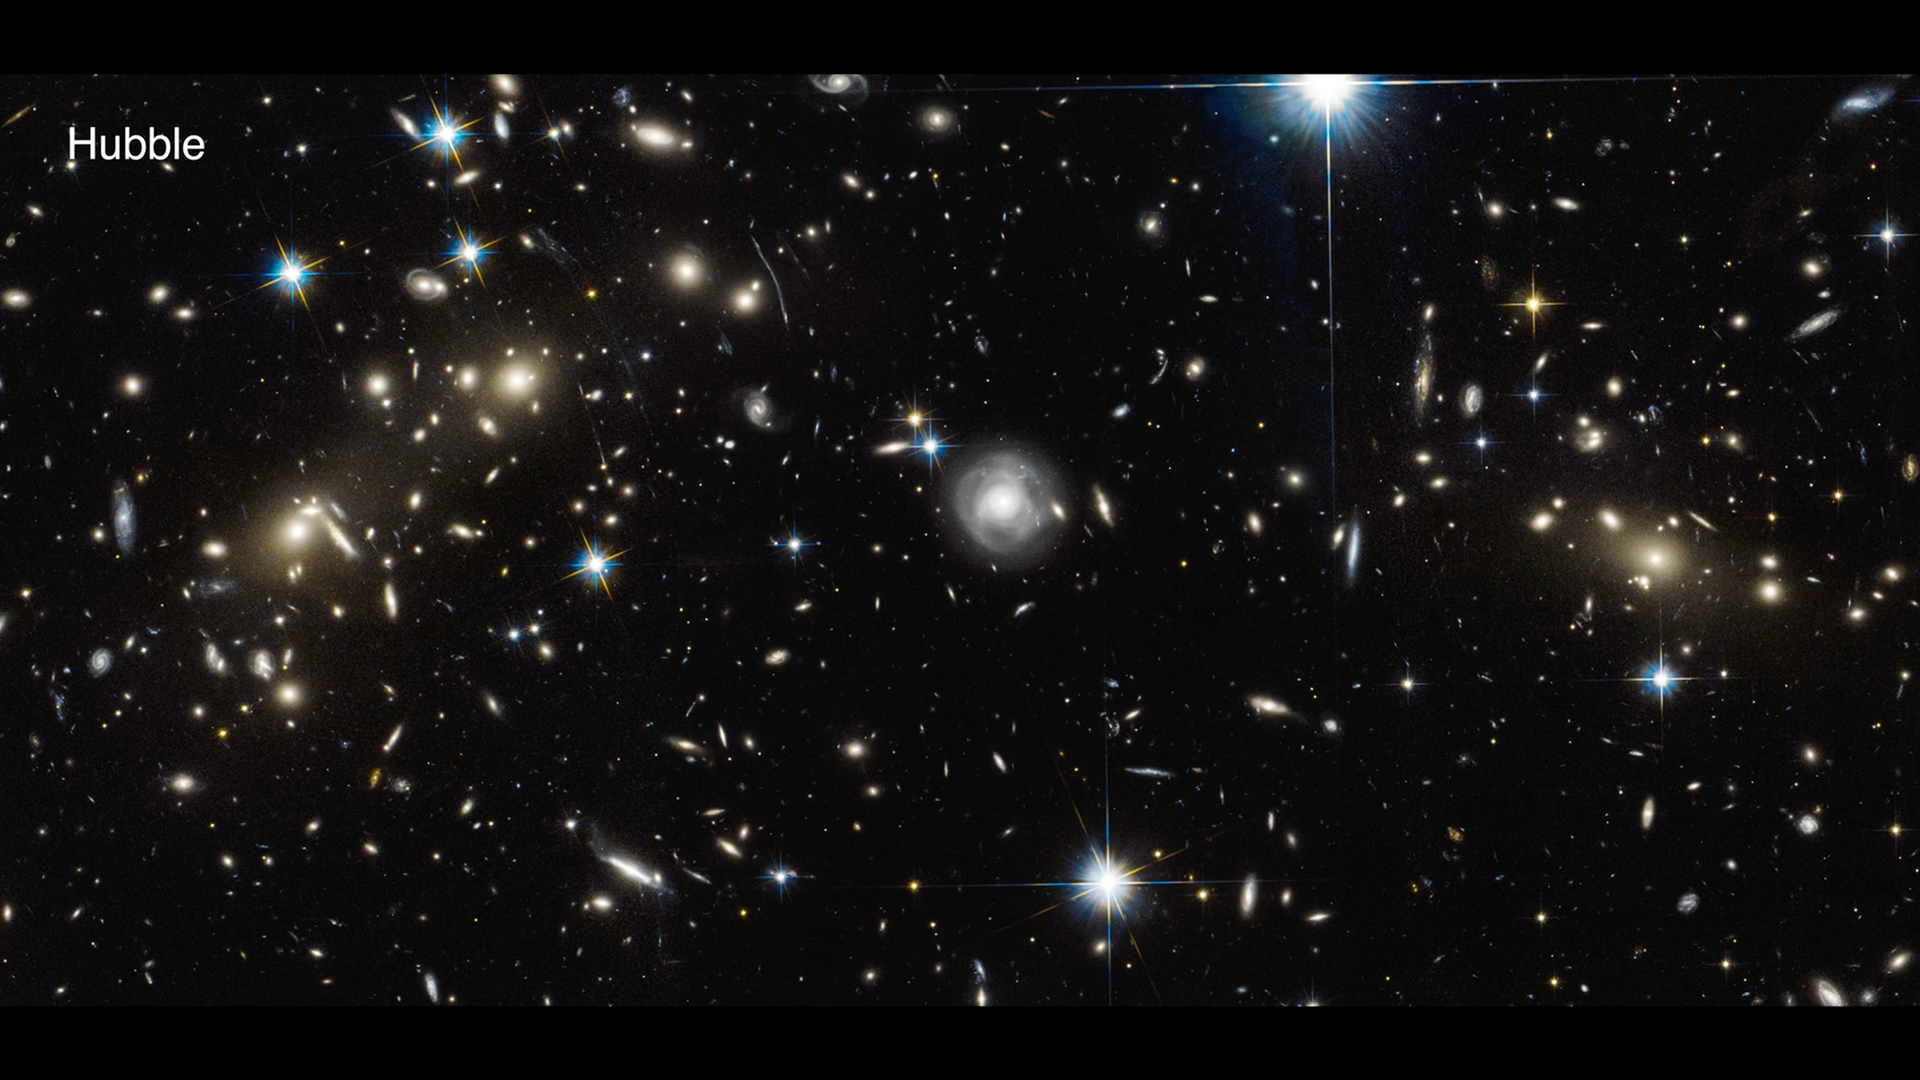

Bullet Cluster Hubble to Webb Fade

Video fades between images of the Bullet Cluster taken by NASA’s Hubble Space Telescope and NASA’s James Webb Space Telescope. More distant galaxies pop into view with Webb’s near-infrared observation.

Credit: Video: NASA, ESA, CSA, Joseph DePasquale (STScI)